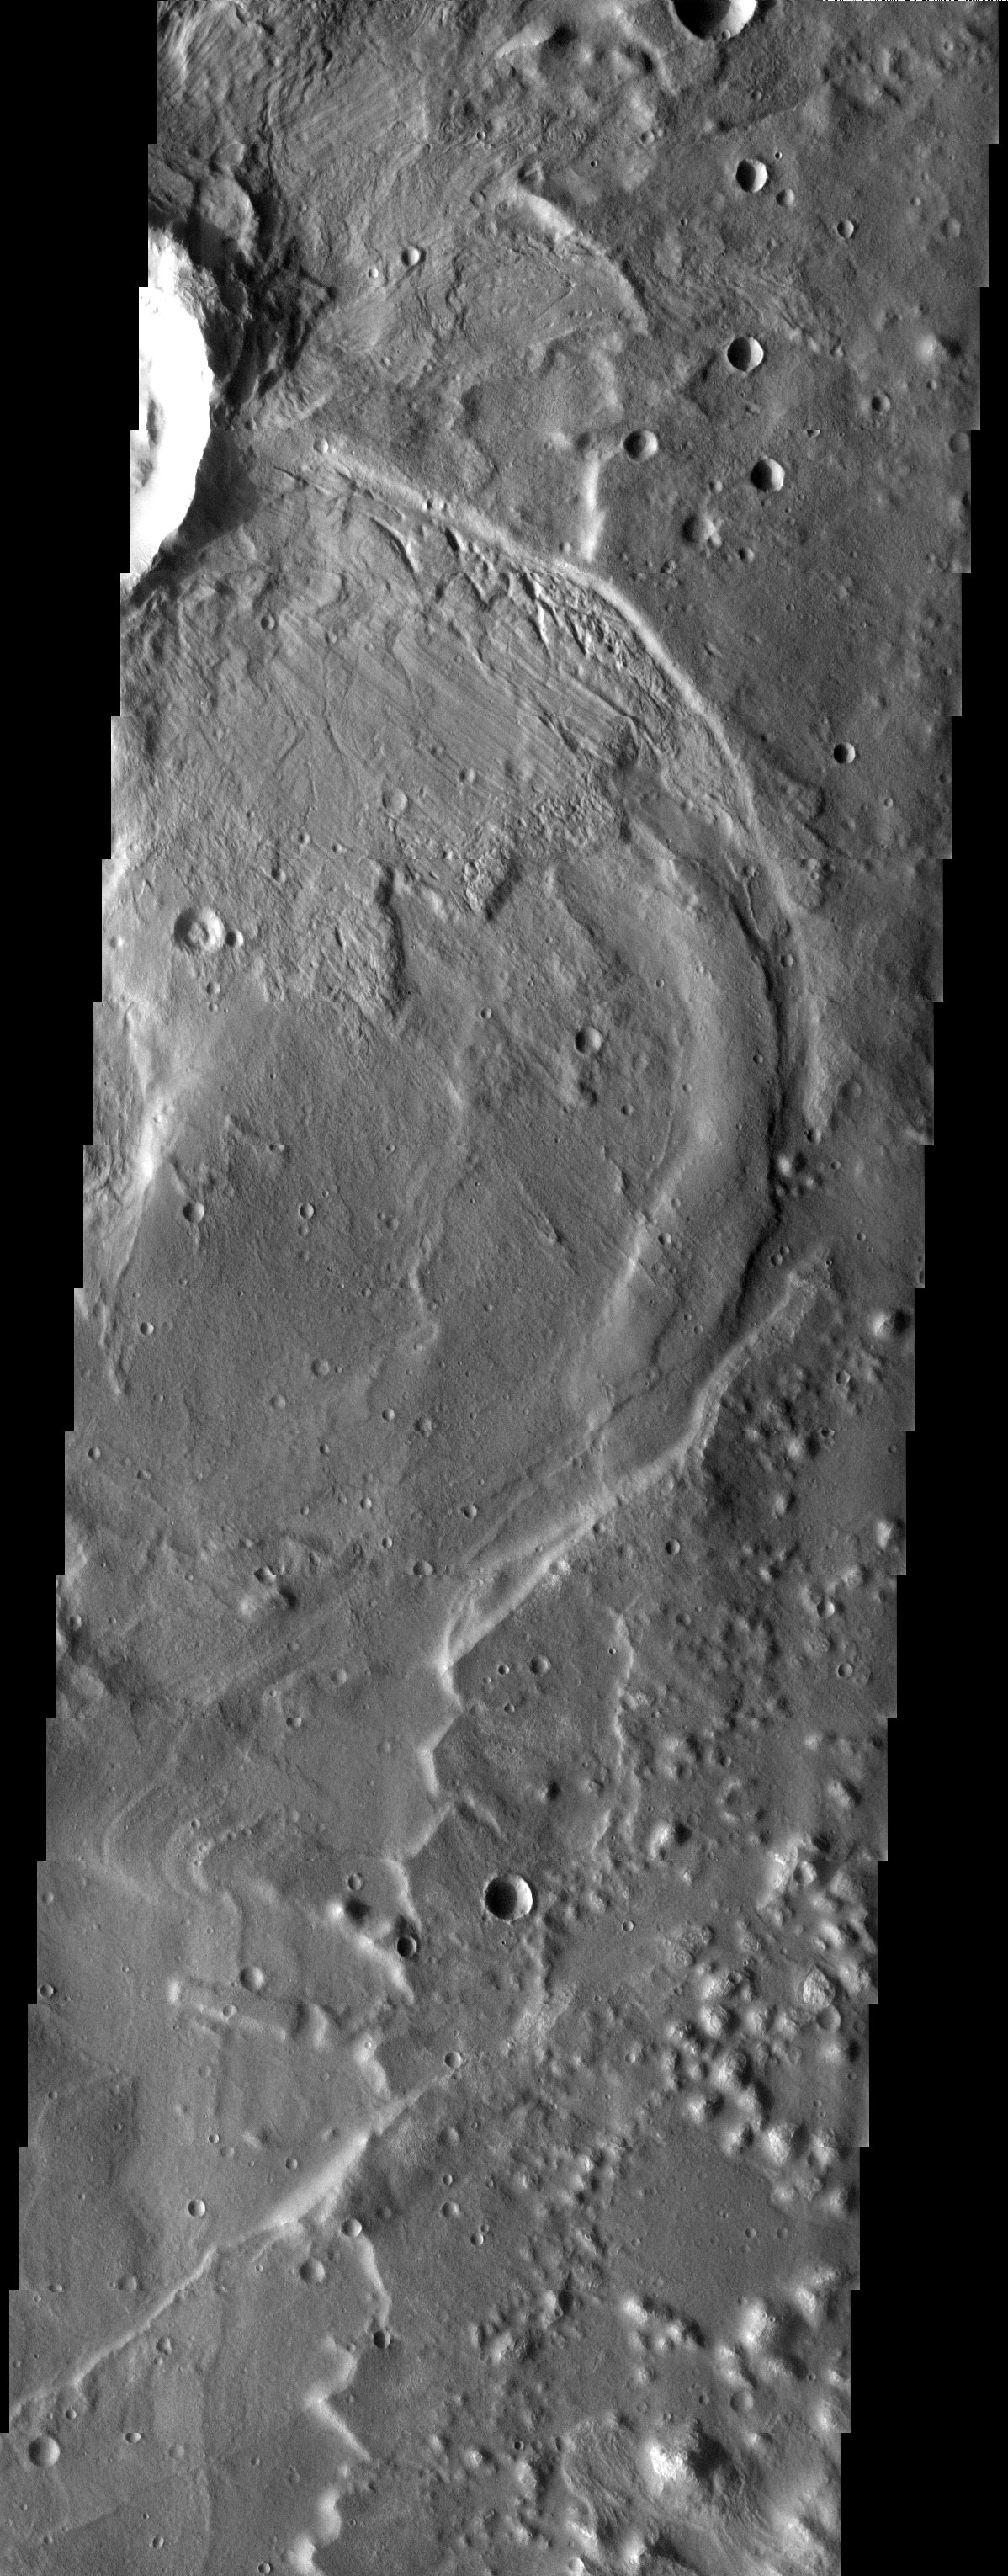

Processes of Geology

Released 16 July 2003

This THEMIS visible image captures a complex process of deposition, burial and exhumation. The crater ejecta in the top of the image is in the form of flow lobes, indicating that the crater was formed in volatile-rich terrain. While a radial pattern can be seen in the ejecta, the pattern is sharper in the lower half of the ejecta. This is because the top half of the ejecta is still buried by a thin layer of sediment. It is most likely that at one time the entire area was covered. Wind, and perhaps water erosion have started to remove this layer, once again exposing the what was present underneath.

Image information: VIS instrument. Latitude -34.3, Longitude 181.2 East (178.8 West). 19 meter/pixel resolution.

Note: this THEMIS visual image has not been radiometrically nor geometrically calibrated for this preliminary release. An empirical correction has been performed to remove instrumental effects. A linear shift has been applied in the cross-track and down-track direction to approximate spacecraft and planetary motion. Fully calibrated and geometrically projected images will be released through the Planetary Data System in accordance with Project policies at a later time.

NASA’s Jet Propulsion Laboratory manages the 2001 Mars Odyssey mission for NASA’s Office of Space Science, Washington, D.C. The Thermal Emission Imaging System (THEMIS) was developed by Arizona State University, Tempe, in collaboration with Raytheon Santa Barbara Remote Sensing. The THEMIS investigation is led by Dr. Philip Christensen at Arizona State University. Lockheed Martin Astronautics, Denver, is the prime contractor for the Odyssey project, and developed and built the orbiter. Mission operations are conducted jointly from Lockheed Martin and from JPL, a division of the California Institute of Technology in Pasadena.

Credit: NASA/JPL/Arizona State University